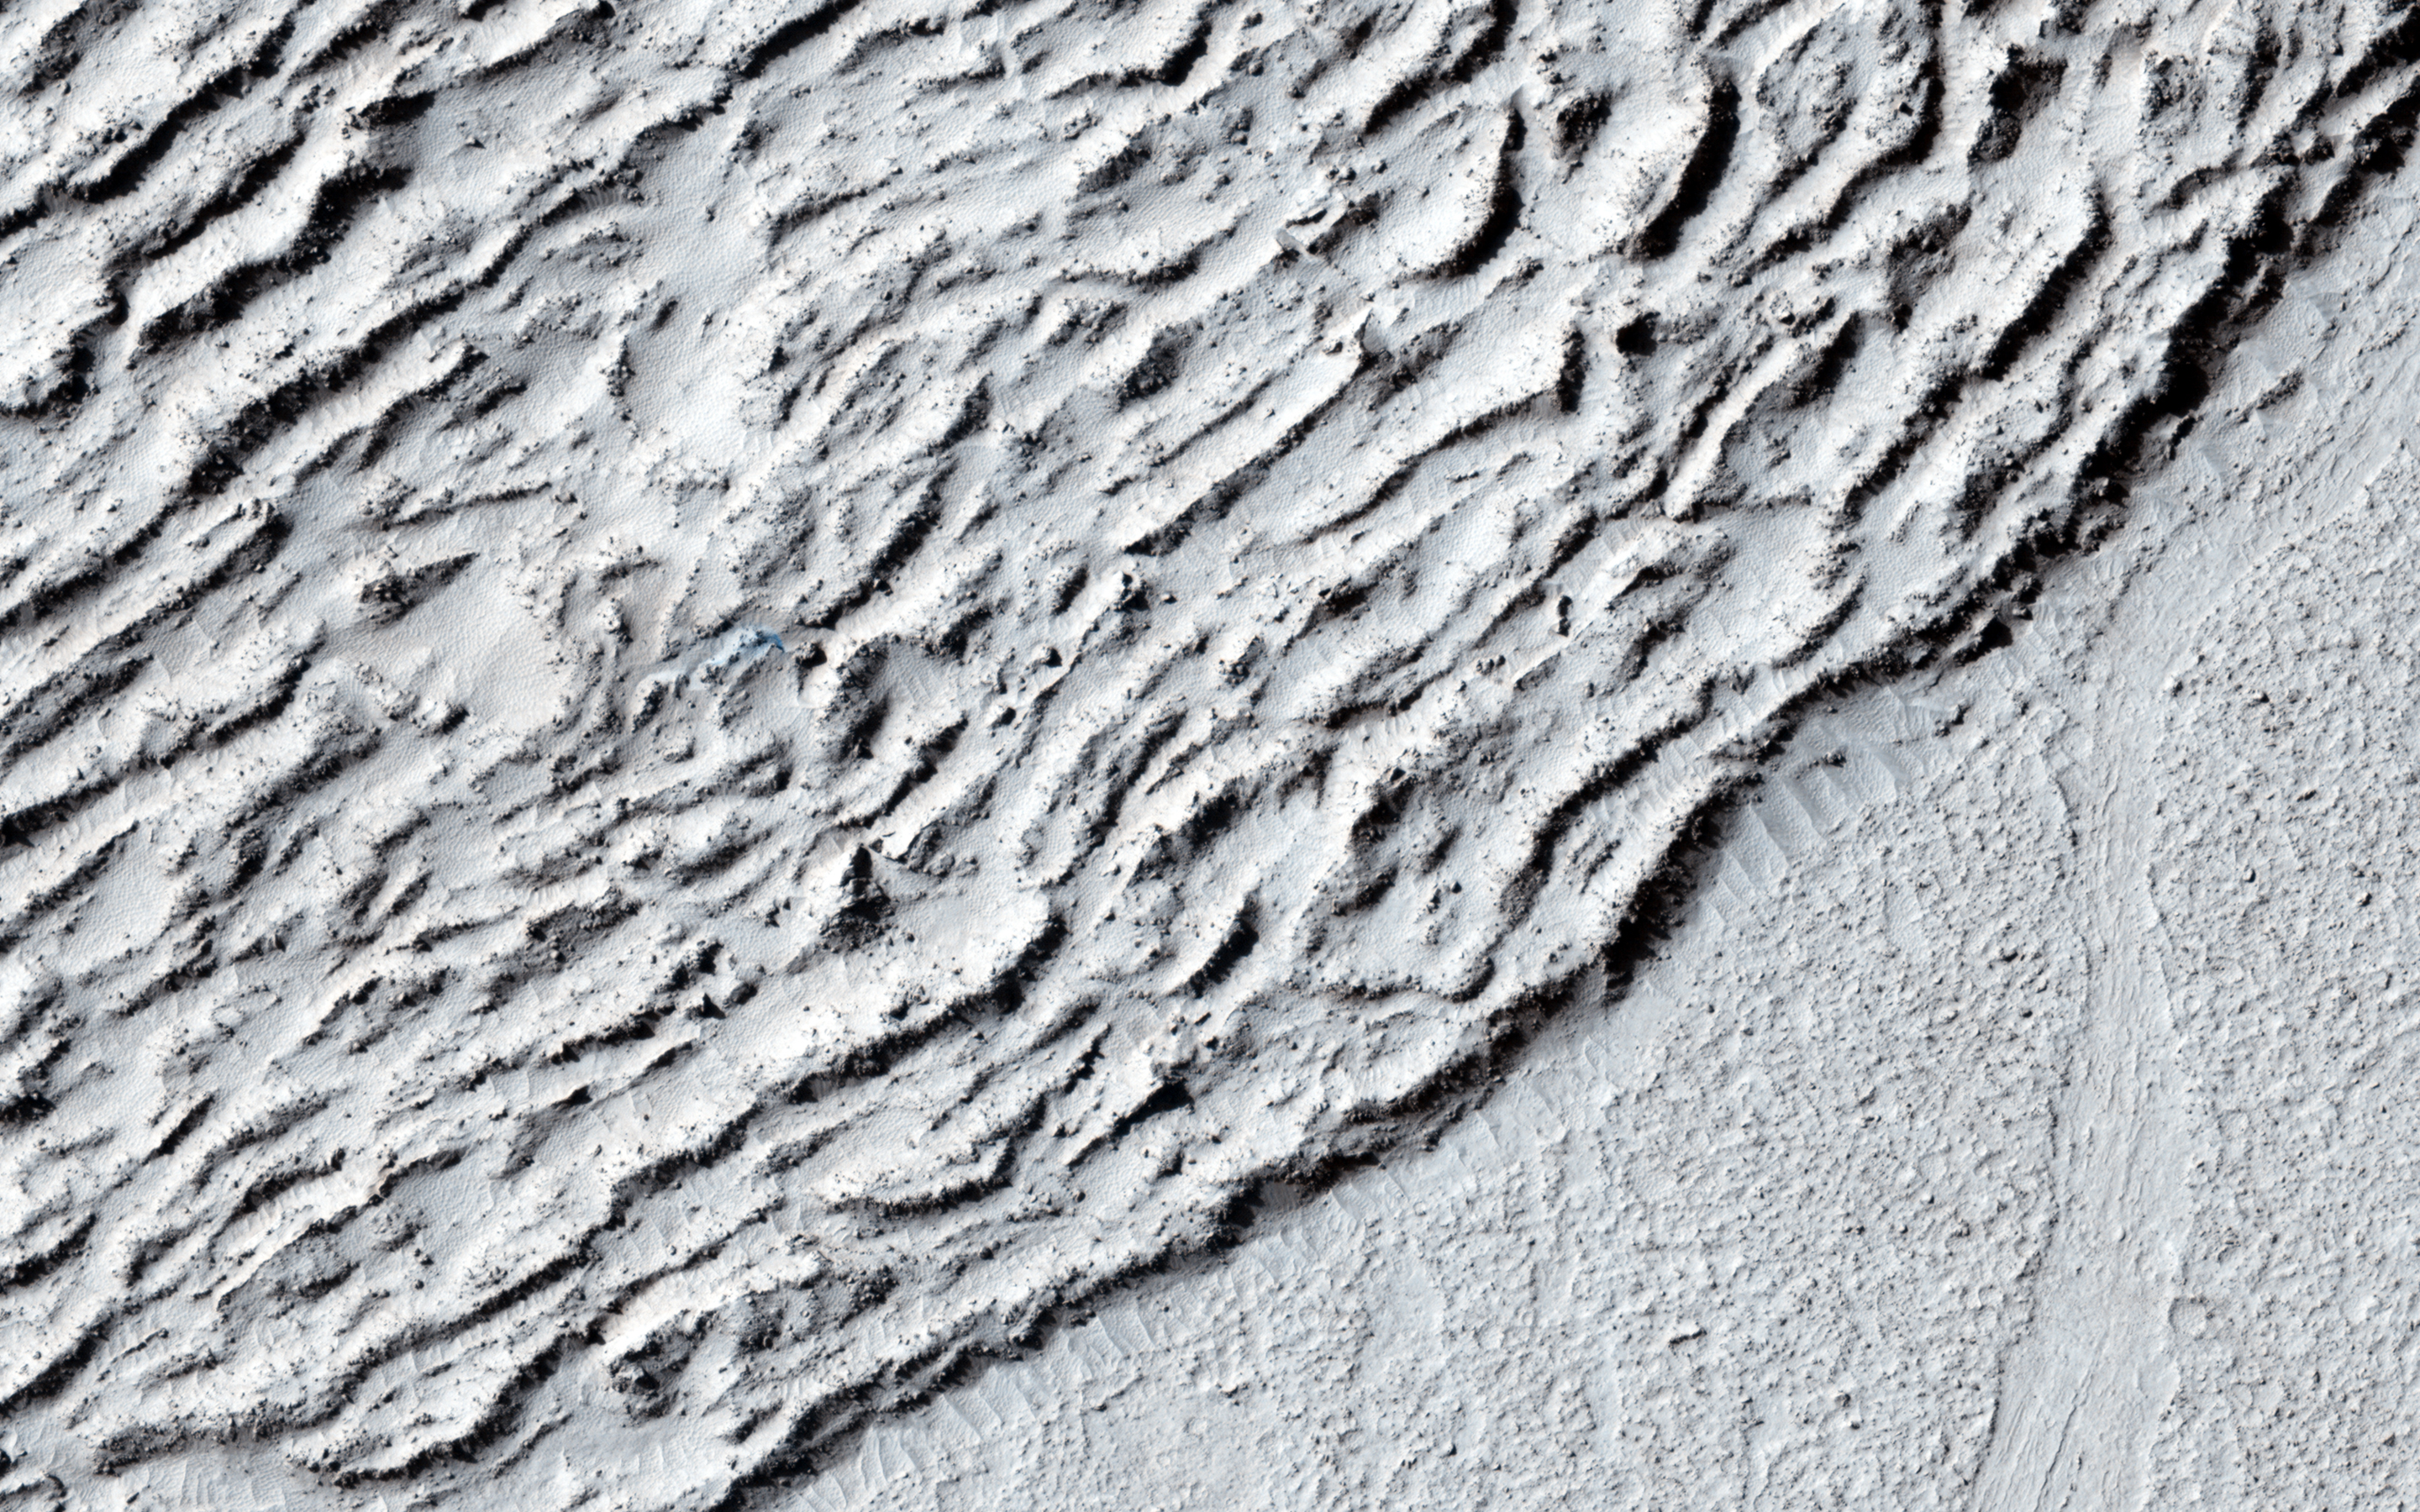

Lava Against an Impact Crater in Elysium Planitia

This image shows lava crumpled against the upstream side of an impact crater. In places where we see smaller ridges in the lava, they have steep faces that retain less dust and look rocky. Because of the lesser amount of dust, we might be able to see better details of the topography.

The crater itself is extremely old, having long been filled in with dust and its rim severely eroded. Note also the flat surrounding terrain.

HiRISE is one of six instruments on NASA’s Mars Reconnaissance Orbiter. The University of Arizona, Tucson, operates the orbiter’s HiRISE camera, which was built by Ball Aerospace & Technologies Corp., Boulder, Colo. NASA’s Jet Propulsion Laboratory, a division of the California Institute of Technology in Pasadena, manages the Mars Reconnaissance Orbiter Project for the NASA Science Mission Directorate, Washington.

Credit: NASA/JPL-Caltech/Univ. of Arizona